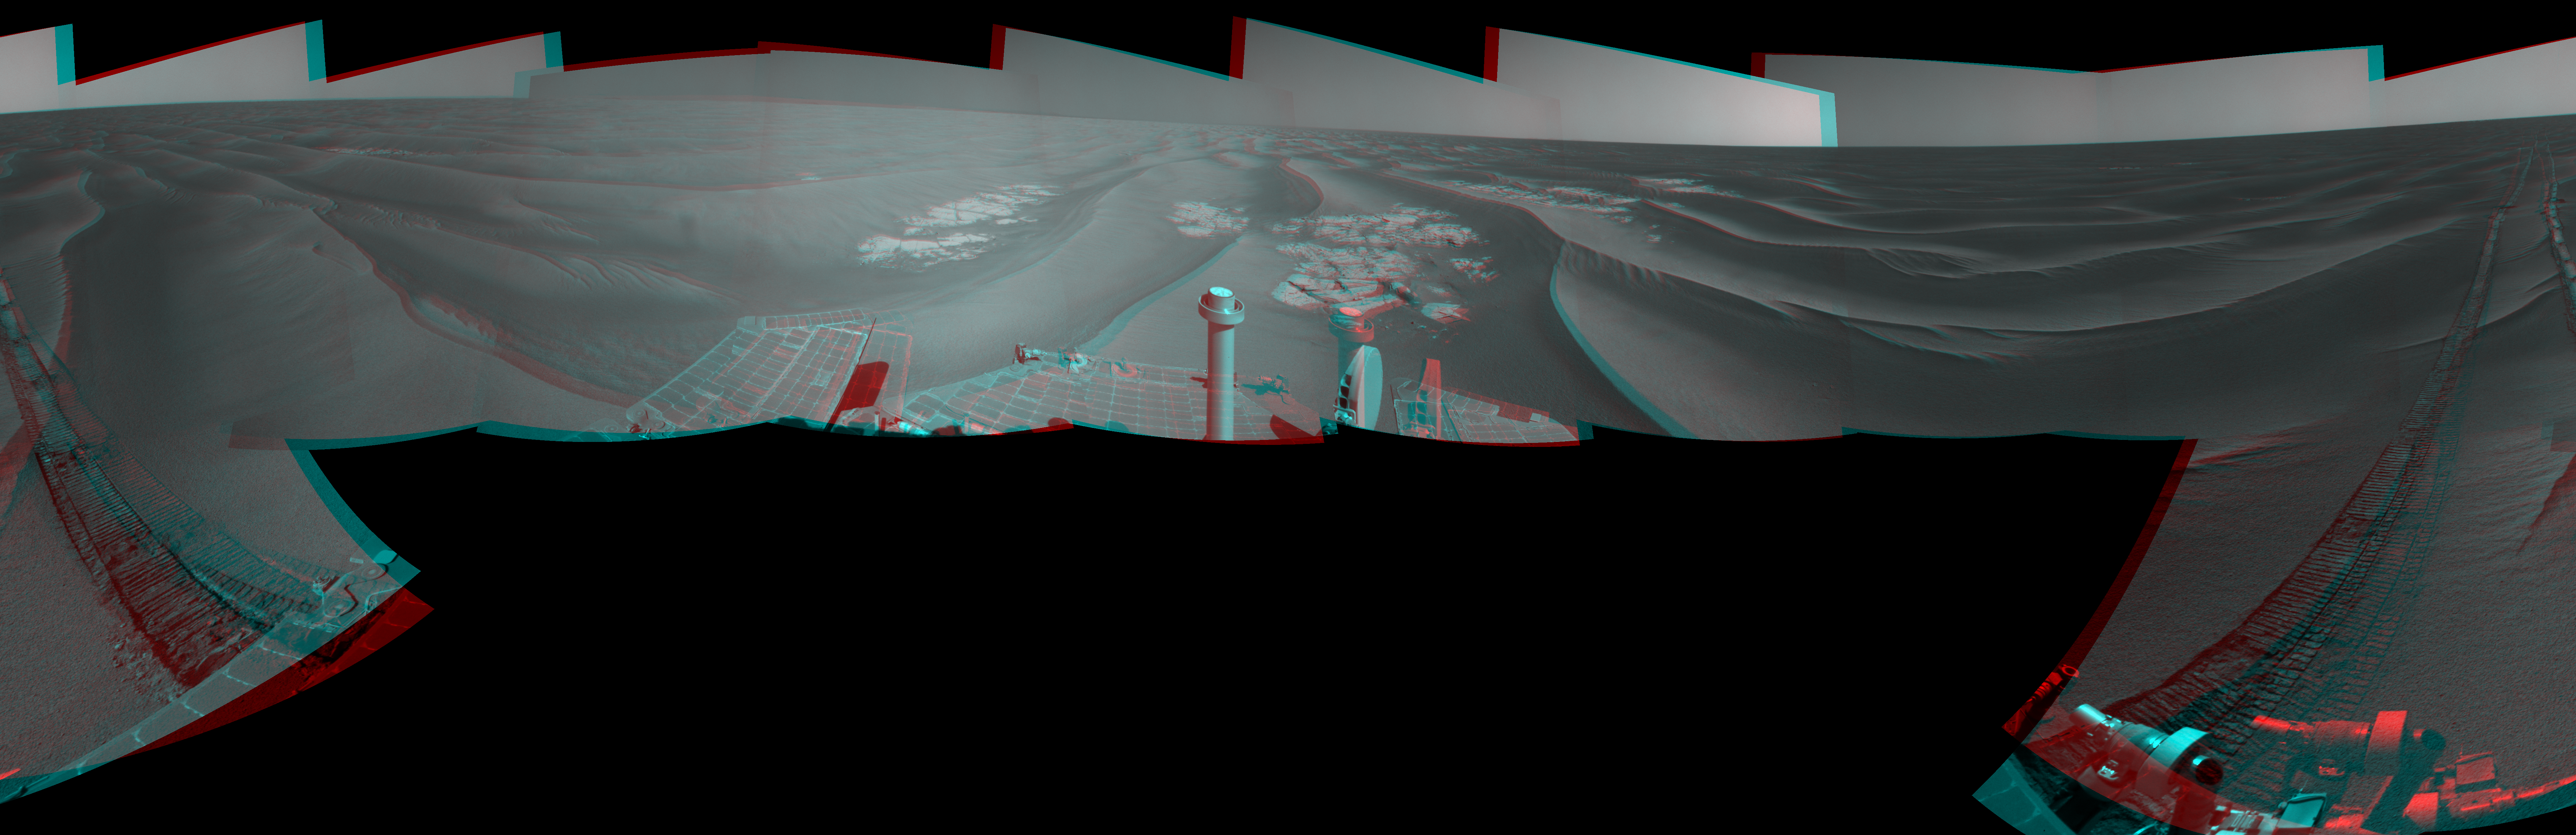

Opportunity’s Surroundings After Sol 2220 Drive (Stereo)

Left-eye view of a color stereo pair for PIA13221

Right-eye view of a color stereo pair for PIA13221

NASA’s Mars Exploration Rover Opportunity used its navigation camera to take the images combined into this stereo, 360-degree view of the rover’s surroundings after a drive on the 2,220th Martian day, or sol, of Opportunity’s mission on Mars (April 22, 2010). The view appears three-dimensional when viewed through red-blue glasses with the red lens on the left. South is at the center; north at both ends.

Opportunity drove 10.18 meters (33.4 feet) toward the south-southeast on Sol 2220. The drive had been planned to go farther, but one precaution included in the commands sent to Opportunity that sol was for the rover to pause after about 10 meters and check whether its wheels were slipping more than 40 percent. This was a safeguard against having the rover’s wheels sink too far into the sand. The slippage had exceeded that amount, so Opportunity did not try to drive farther. After receiving data from the Sol 2220 drive, the rover team assessed the situation and decided that the wheels were not sinking excessively despite the slippage. After recharging batteries, Opportunity continued driving in the same direction six sols later.

Opportunity took some of the component images for this mosaic on Sol 2220, after the drive, and the rest on Sol 2221. Wind-formed ripples of dark sand make up much of the terrain surrounding this position. Patches of outcrop are visible to the south. For scale, the distance between the parallel wheel tracks is about 1 meter (about 40 inches).

The site is about 6 kilometers (3.7 miles) south-southwest of Victoria Crater.

This panorama combines right-eye and left-eye views presented as cylindrical-perspective projections with geometric seam correction.

Credit: NASA/JPL-Caltech